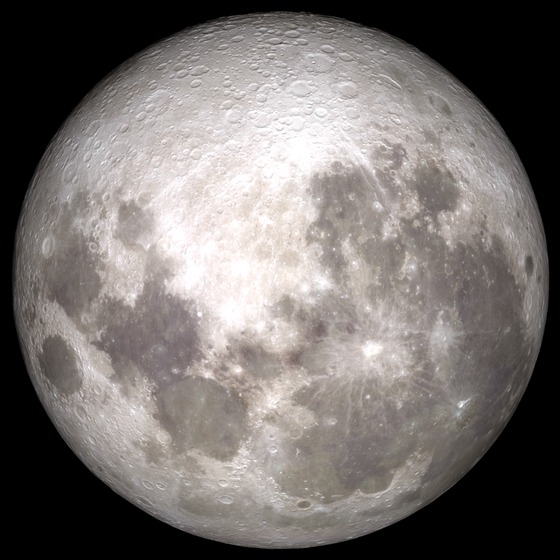

Supermoon

Share YOUR Supermoon images with NASA in our Flickr Group: www.flickr.com/groups/supermoon2013/ Up there in the sky – it's not a bird or a plane; it's a "Supermoon." Bigger and brighter then normal full moons, the supermoon on June 22/23 will be the closest and largest full moon for all of 2013. The moon will be some 29,000 miles closer to Earth than the farthest point in its orbit, but not to worry the moon will still be more than 221,000 miles away from our blue planet. --- This is an animation of the moon that was created using data from NASA's LRO satellite. Details: Time: Sunday, June 23, 2013, 15:00 UT (11:00 AM EDT) Phase: 99.9% Diameter:2007.5 arcseconds Distance:357015 km (28.02 Earth diameters) J2000 Right Ascension, Declination18h 17m 42s, -19° 31' 35" Subsolar Longitude, Latitude-1.905°, -1.129° Sub-Earth Longitude, Latitude0.093°, -5.002° Position Angle:359.213°

Credit: NASA/Goddard/LRO More images and animarions of the moon can be found here: